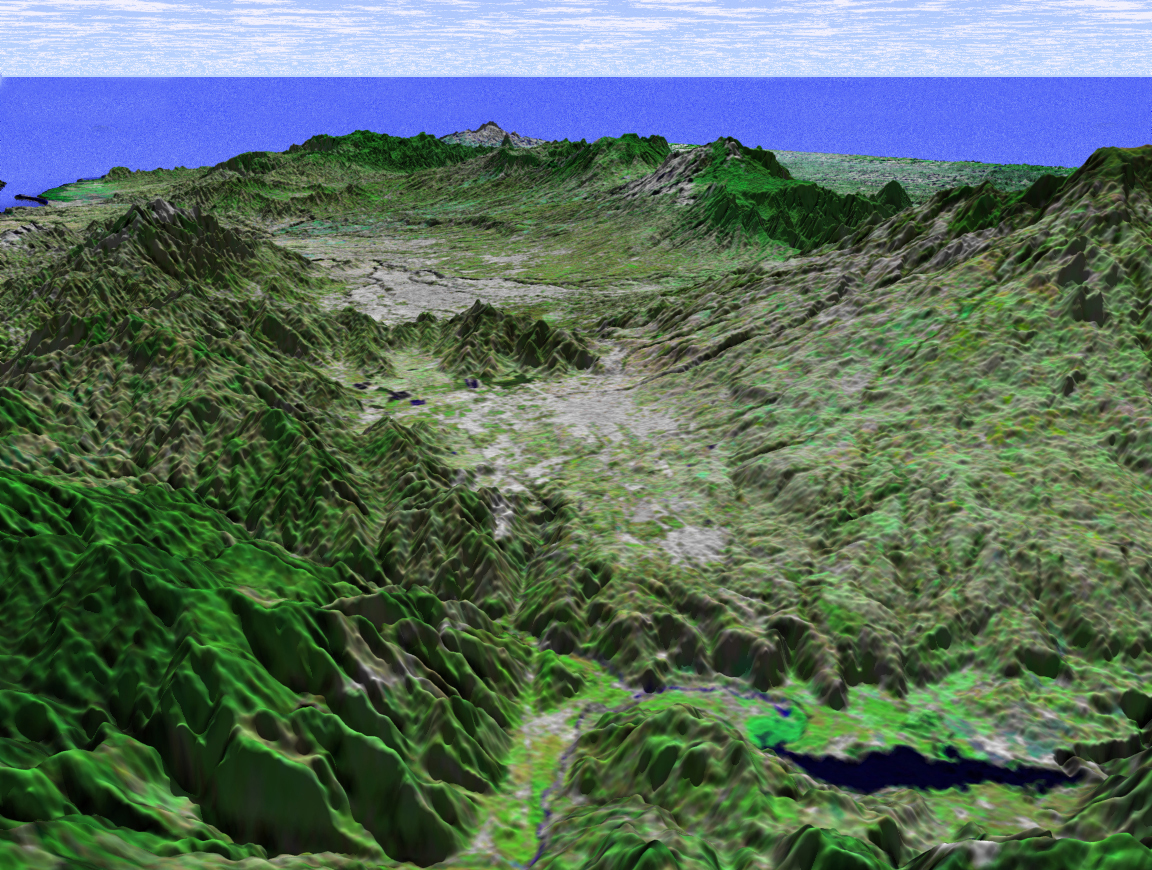

Perspective View with Landsat Overlay, San Jose, Costa Rica

This perspective view shows the capital city of San Jose, Costa Rica, the gray area in the center of the image. The view is toward the northwest with the Pacific Ocean in the distance and shows a portion of the Meseta Central (Central Valley), home to about a third of Costa Rica’s population.

Like much of Central America, Costa Rica is generally cloud covered, so very little satellite imagery is available. The ability of the Shuttle Radar Topography Mission (SRTM) instrument to penetrate clouds and make three-dimensional measurements will allow generation of the first complete high-resolution topographic map of the entire region. These data were used to generate the image.

This three-dimensional perspective view was generated using elevation data from SRTM and an enhanced false-color Landsat 7 satellite image. Colors are from Landsat bands 5, 4, and 2 as red, green and blue, respectively. Topographic expression is exaggerated two times.

Landsat has been providing visible and infrared views of the Earth since 1972. SRTM elevation data matches the 30-meter resolution of most Landsat images and will substantially help in analyses of the large and growing Landsat image archive. The Landsat 7 Thematic Mapper image used here was provided to the SRTM by the United States Geological Survey, Earth Resources Observation Systems (EROS) Data Center, Sioux Falls, S.D.

Elevation data used in this image was acquired by the SRTM aboard the Space Shuttle Endeavour, launched on February 11, 2000. SRTM used the same radar instrument that comprised the Spaceborne Imaging Radar-C/X-Band Synthetic Aperture Radar (SIR-C/X-SAR) that flew twice on the Space Shuttle Endeavour in 1994. SRTM was designed to collect three-dimensional measurements of the Earth’s surface. To collect the 3-D data, engineers added a 60-meter-long (200-foot) mast, installed additional C-band and X-band antennas, and improved tracking and navigation devices. The mission is a cooperative project between NASA, the National Imagery and Mapping Agency (NIMA) of the U.S. Department of Defense (DoD), and the German and Italian space agencies. It is managed by NASA’s Jet Propulsion Laboratory, Pasadena, Calif., for NASA’s Earth Science Enterprise, Washington, D.C.

Size: scale varies in this perspective image
Location: 10.0 degrees North latitude, 83.8 degrees West longitude
Orientation: looking Northwest
Image Data: Landsat Bands 5, 4, 3 as red, green, blue respectively
Original Data Resolution: SRTM 30 meters (99 feet)
Date Acquired: February 2000 (SRTM)

Credit: NASA/JPL